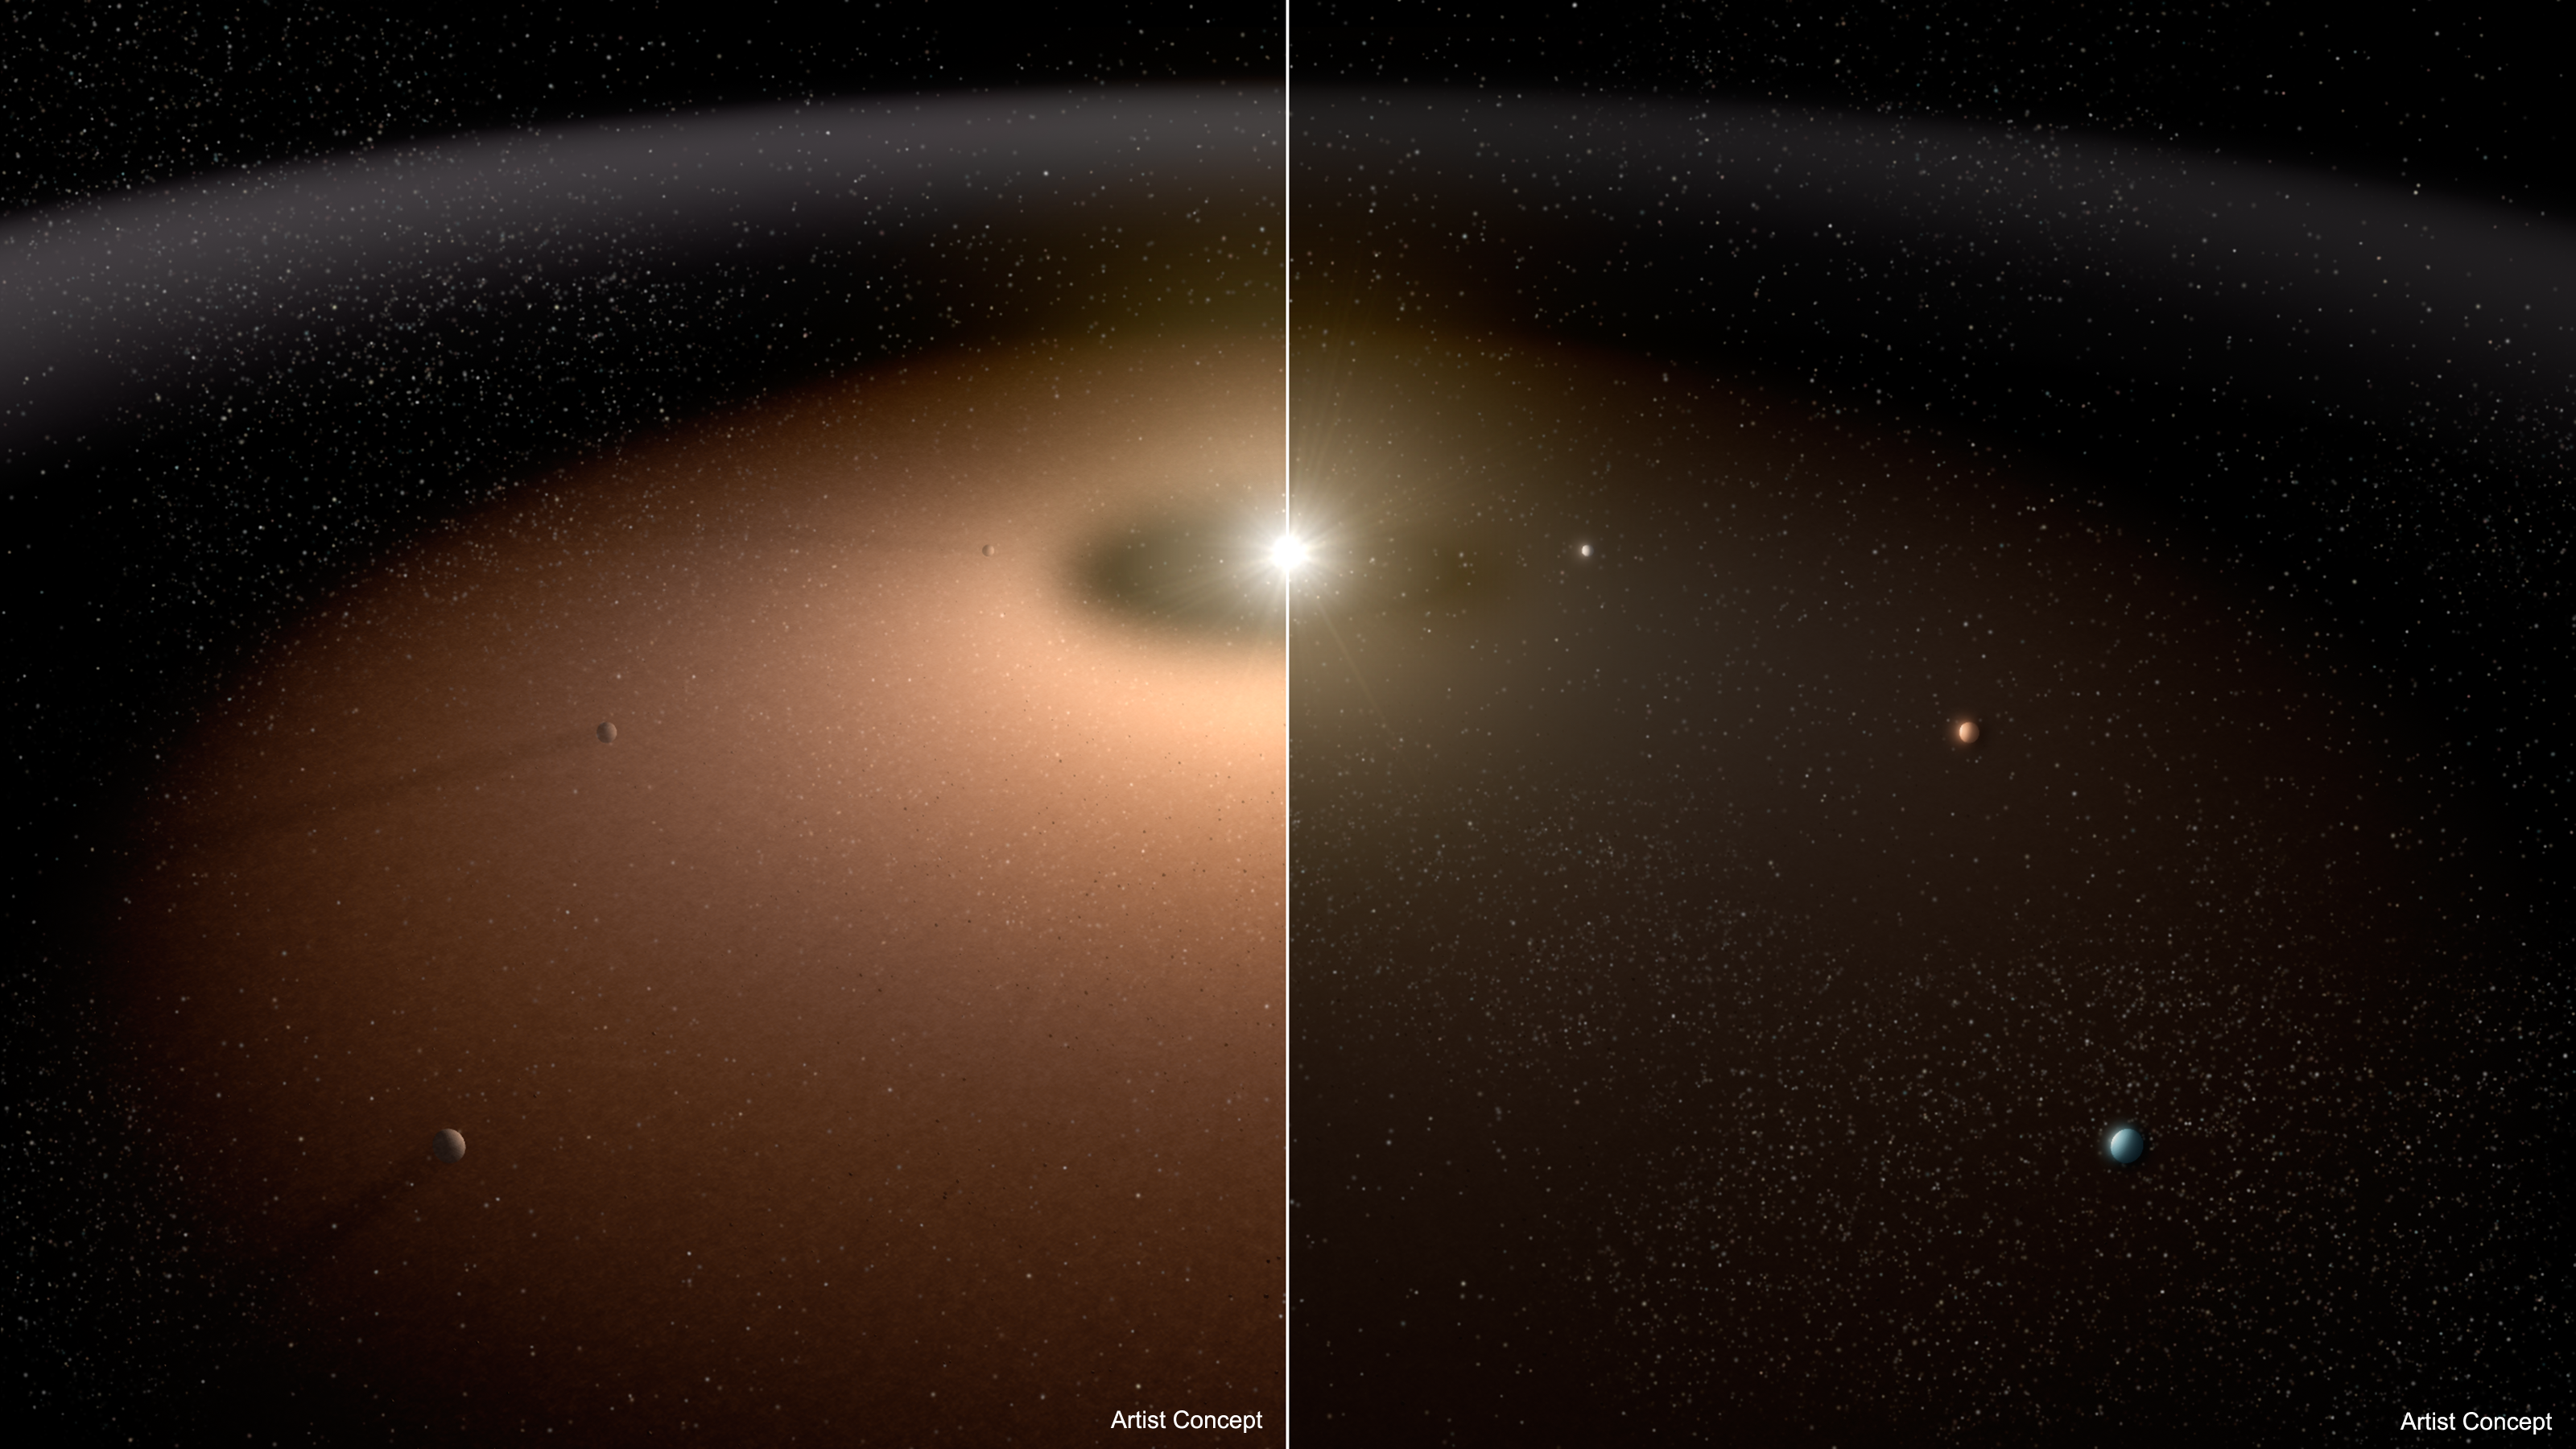

Seeking Planets in the Dust (Artist Concept)

A dusty planetary system (left) is compared to another system with little dust in this artist concept. Dust can make it difficult for telescopes to image planets because light from the dust can outshine that of the planets. Dust reflects visible light and shines with its own infrared, or thermal, glow. As the illustration shows, planets appear more readily in the planetary system shown at right with less dust.

Research with the NASA-funded Keck Interferometer, a former NASA key science project that combined the power of the twin telescopes of the W.M. Keck Observatory atop Mauna Kea, Hawaii, shows that mature, sun-like stars appear to be, on average, not all that dusty. This is good news for future space missions wanting to take detailed pictures of planets like Earth and seek out possible signs of life. The Keck Interferometer completed its NASA prime mission in 2012.

Credit: NASA/JPL-Caltech